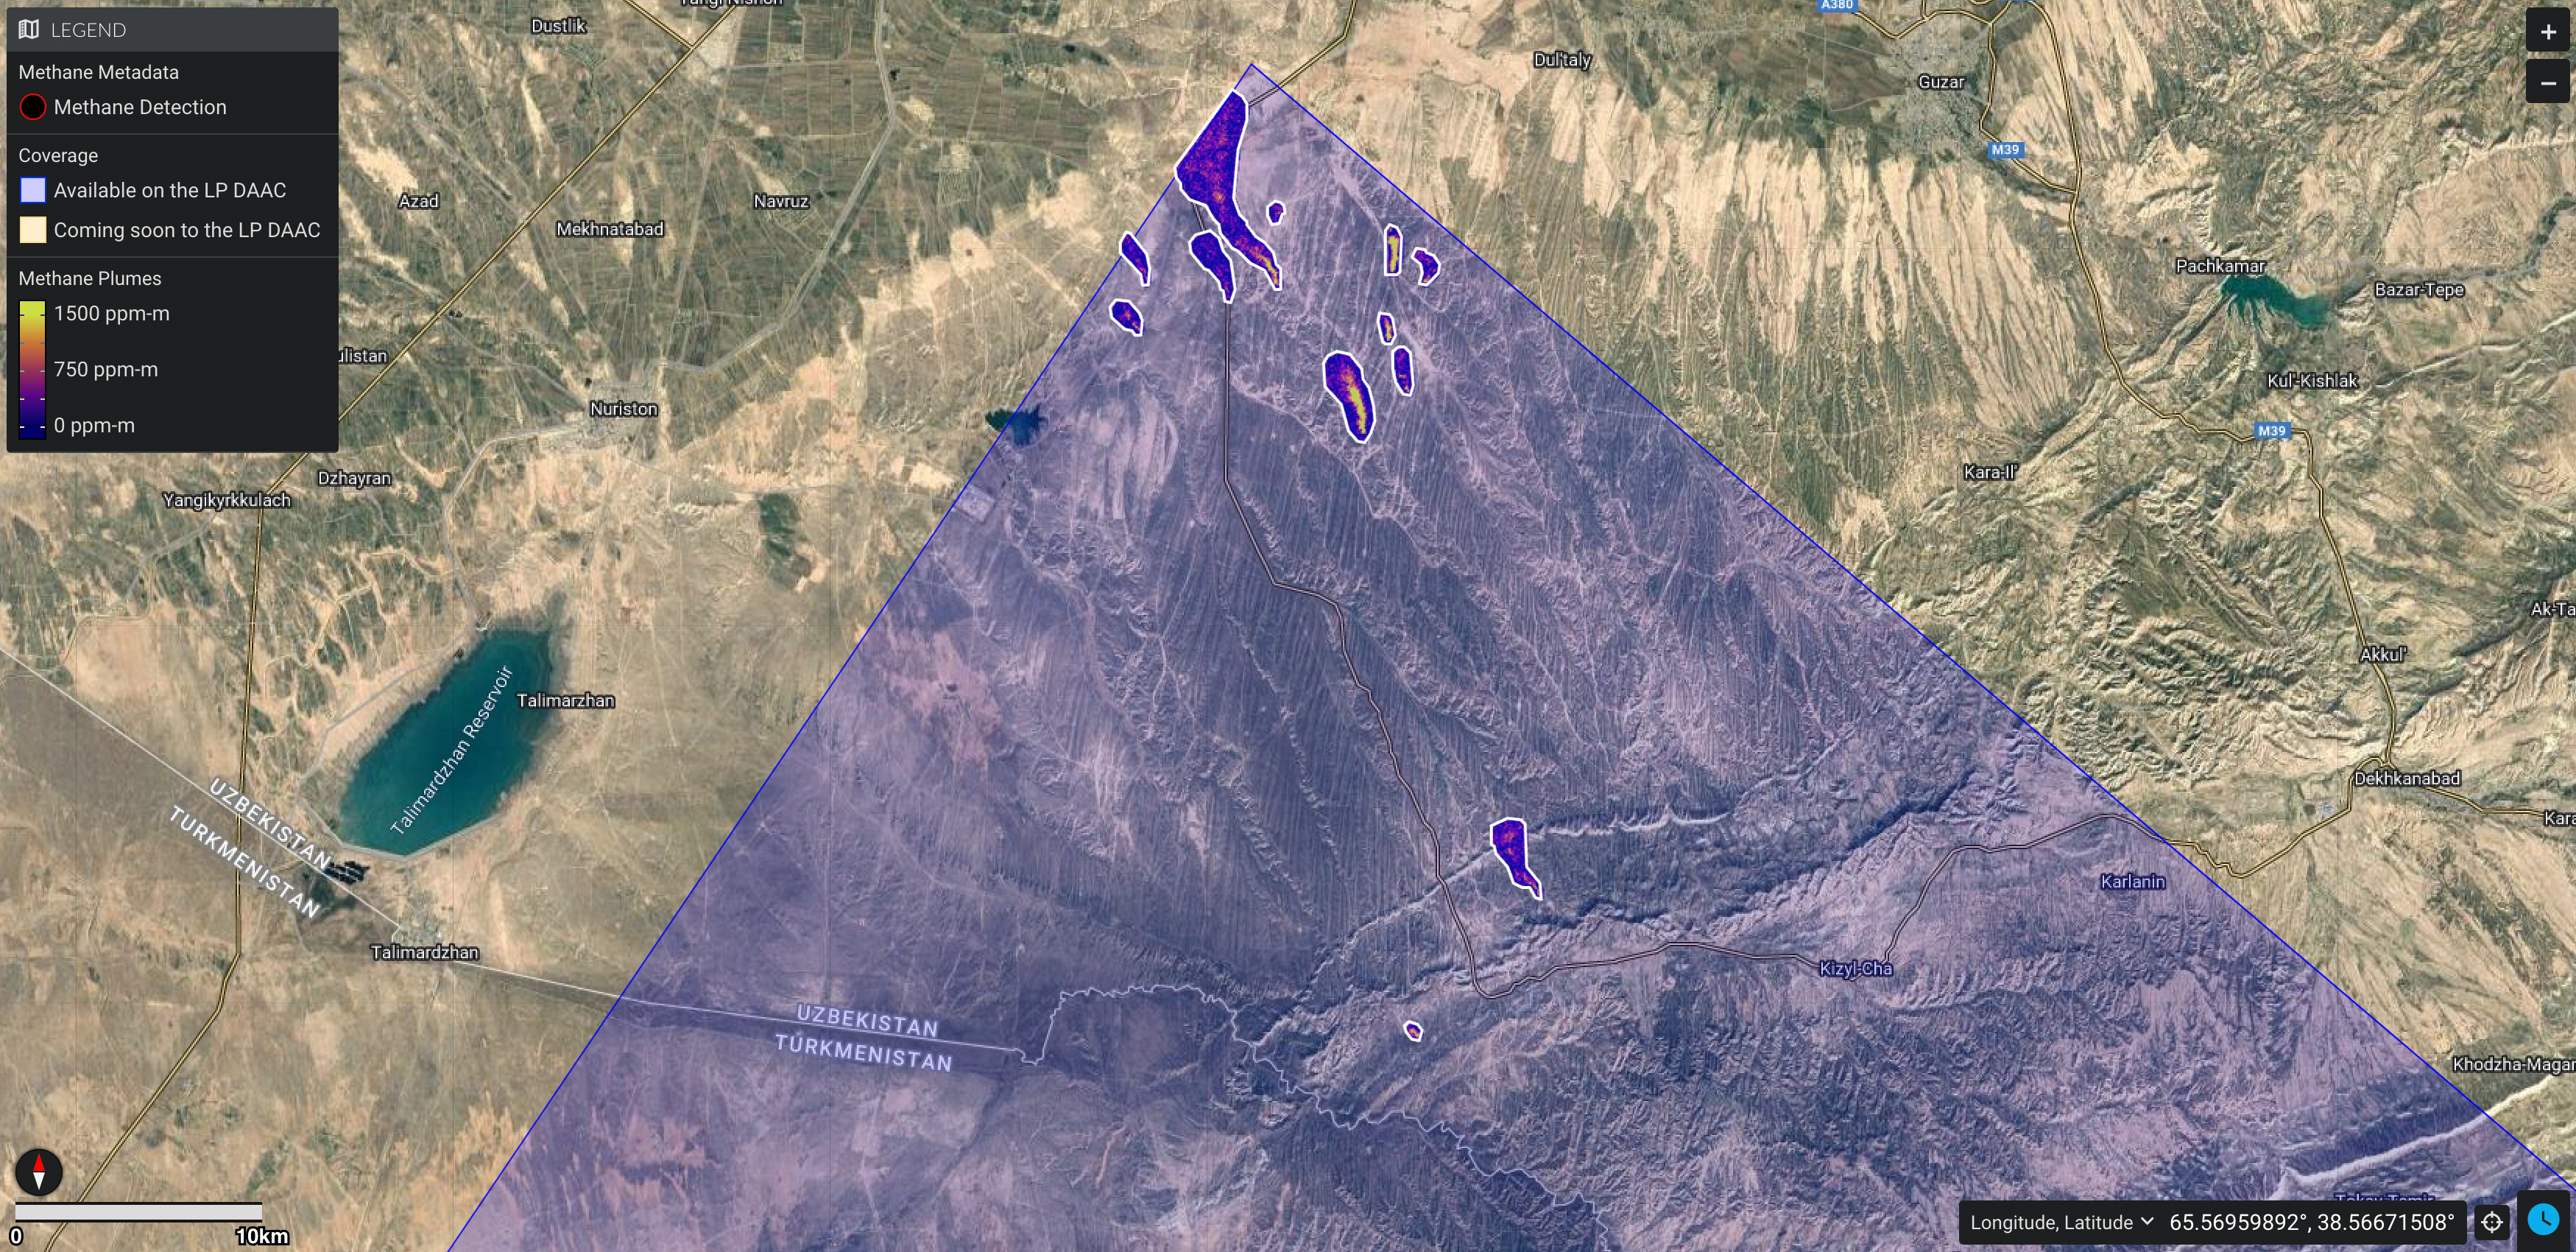

EMIT Identifying Methane Plumes Around the Globe

NASA’s Earth Surface Mineral Dust Source Investigation (EMIT) detected a cluster of 12 methane plumes on Sept. 1, 2022, in an approximately 150-square-mile (400-square-kilometer) region of southern Uzbekistan. Methane is a potent greenhouse gas about 80 times more effective at trapping heat than carbon dioxide during the time methane spends in the atmosphere, which is typically about a decade.

This an area no NASA airborne imaging spectrometers have covered. Whereas EMIT captured the scene in an instant, an airborne campaign might have taken about 65 hours of flight time to cover the same amount of land. The blue shading covers the area captured by EMIT in one “scene,” which is 50 miles by 50 miles (80 kilometers by 80 kilometers). The emissions total about 49,734 pounds (22,559 kilograms) per hour.

Figure A shows a methane plume captured by EMIT in a remote corner of southeastern Libya on Sept. 3, 2022. The source was emitting about 979 pounds (444 kilograms) per hour, based on estimates of local wind speed. It’s one of the smallest sources detected so far by EMIT.

EMIT uses an imaging spectrometer to detect the unique pattern of reflected and absorbed light – called a spectral fingerprint – from various materials on Earth’s surface and in its atmosphere. Perched on the International Space Station, EMIT was originally intended to map the prevalence of minerals in Earth’s arid regions, such as the deserts of Africa and Australia. Scientists verified that EMIT could also detect methane and carbon dioxide when they were checking the accuracy of the image spectrometer’s mineral data.

EMIT was selected from the Earth Venture Instrument-4 solicitation under the Earth Science Division of NASA Science Mission Directorate and was developed at NASA’s Jet Propulsion Laboratory, which is managed for the agency by Caltech in Pasadena, California. It launched aboard a SpaceX Dragon resupply spacecraft from NASA’s Kennedy Space Center in Florida on July 14, 2022. The instrument’s data will be delivered to the NASA Land Processes Distributed Active Archive Center (DAAC) for use by other researchers and the public.

Credit: NASA/JPL-Caltech